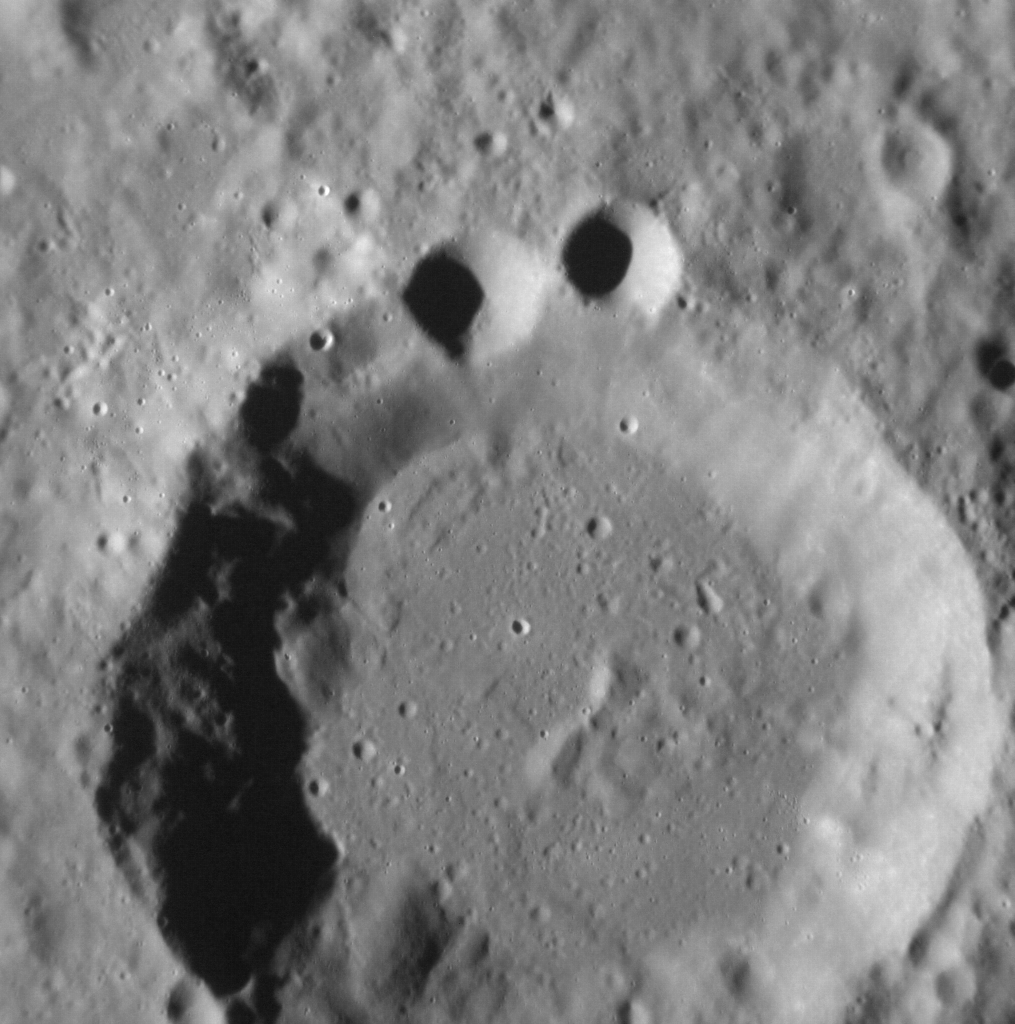

Anyone Else Think This Looks Like the Cookie Monster?

NASA image acquired August 29, 2012 Ok, so maybe it's just me. But the superposition of younger craters on older craters (in this case two smaller craters upon the rim of an older crater) can result in landforms that appear to resemble more familiar shapes to human eyes. More generally, the Law of Superposition allows scientists to determine which surface features pre- and postdate others, leading to a better understanding of the geological history of different regions of Mercury's surface. This image was acquired as a high-resolution targeted observation. Targeted observations are images of a small area on Mercury's surface at resolutions much higher than the 200-meter/pixel morphology base map. It is not possible to cover all of Mercury's surface at this high resolution, but typically several areas of high scientific interest are imaged in this mode each week. The MESSENGER spacecraft is the first ever to orbit the planet Mercury, and the spacecraft's seven scientific instruments and radio science investigation are unraveling the history and evolution of the Solar System's innermost planet. Visit the Why Mercury? section of this website to learn more about the key science questions that the MESSENGER mission is addressing. During the one-year primary mission, MESSENGER acquired 88,746 images and extensive other data sets. MESSENGER is now in a yearlong extended mission, during which plans call for the acquisition of more than 80,000 additional images to support MESSENGER's science goals.

Credit: NASA/Johns Hopkins University Applied Physics Laboratory/Carnegie Institution of Washington